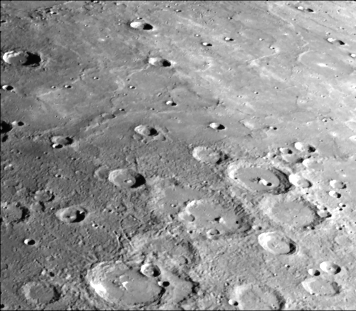

Heavily Cratered Terrain and Smooth Plain

This photograph of Mercury was taken by the Mariner 10 spacecraft from a range of 34,860 miles (55,340 kilometers) during the first Mercury encounter on March 29, 1974. It shows an area in the northern hemisphere in the general area of photography to be obtained during the third encounter, Sunday, March 16, 1975. Seen in the photograph is a transition from heavily cratered terrain to a smooth plain. These smooth plains areas on Mercury are thought to be volcanic in origin with lava flows filling in heavily cratered areas. The photograph area is about 308 miles (490 kilometers) wide. (FDS 156)

The Mariner 10 mission, managed by the Jet Propulsion Laboratory for NASA’s Office of Space Science, explored Venus in February 1974 on the way to three encounters with Mercury-in March and September 1974 and in March 1975. The spacecraft took more than 7,000 photos of Mercury, Venus, the Earth and the Moon.

Credit: NASA/JPL